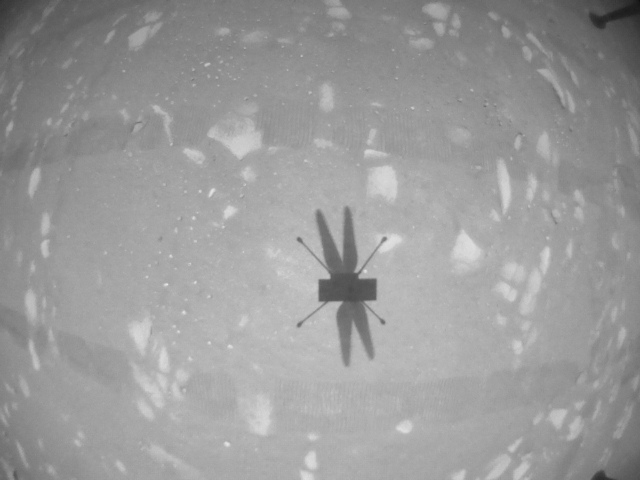

In-Flight Image From Ingenuity’s Second Flight

The downward-looking navigation camera aboard NASA’s Ingenuity Mars Helicopter took this image of the rotorcraft’s shadow on the surface of Jezero Crater during helicopter’s second experimental test flight on April 22, 2021. The helicopter’s navigation camera autonomously tracks the ground during flight.

The Ingenuity Mars Helicopter was built by JPL, which also manages this technology demonstration project for NASA Headquarters. It is supported by NASA’s Science Mission Directorate, Aeronautics Research Mission Directorate, and Space Technology Mission Directorate. NASA’s Ames Research Center and Langley Research Center provided significant flight performance analysis and technical assistance during Ingenuity’s development.

A key objective for Perseverance’s mission on Mars is astrobiology, including the search for signs of ancient microbial life. The rover will characterize the planet’s geology and past climate, pave the way for human exploration of the Red Planet, and be the first mission to collect and cache Martian rock and regolith (broken rock and dust).

Subsequent NASA missions, in cooperation with ESA (European Space Agency), would send spacecraft to Mars to collect these sealed samples from the surface and return them to Earth for in-depth analysis.

The Mars 2020 Perseverance mission is part of NASA’s Moon to Mars exploration approach, which includes Artemis missions to the Moon that will help prepare for human exploration of the Red Planet.

JPL, which is managed for NASA by Caltech in Pasadena, California, built and manages operations of the Perseverance rover.

Credit: NASA/JPL-Caltech